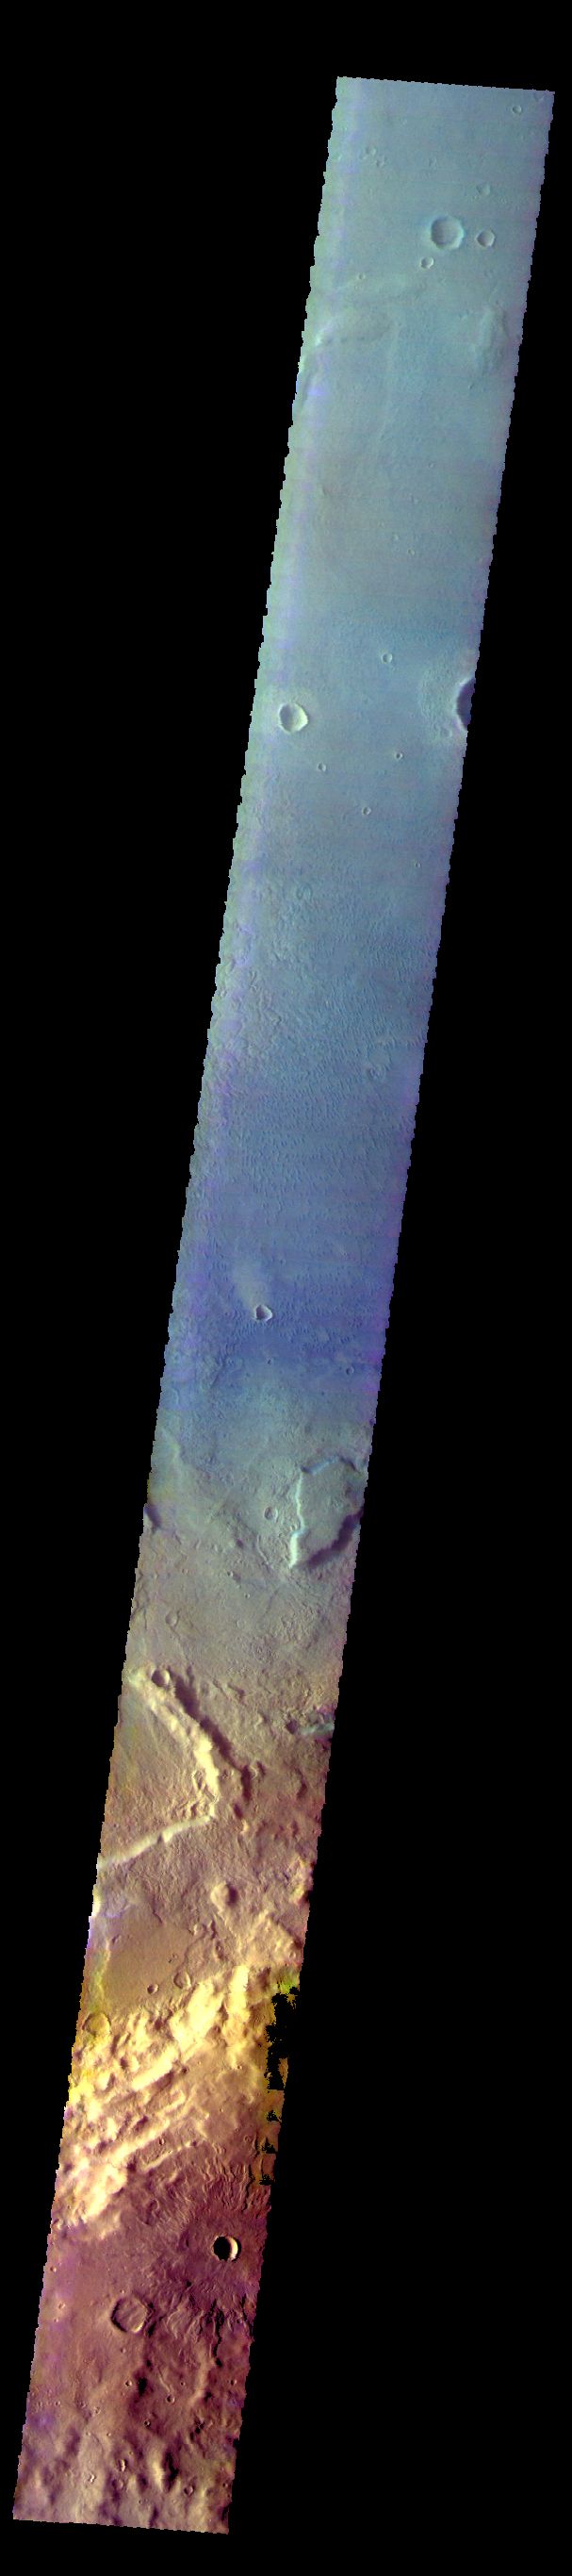

Newton Crater – False Color

The THEMIS VIS camera contains 5 filters. The data from different filters can be combined in multiple way to create a false color image. These false color images may reveal subtle variations of the surface not easily identified in a single band image. Today’s false color image shows part of Newton Crater in Terra Siremun.

Credit: NASA/JPL-Caltech/ASU